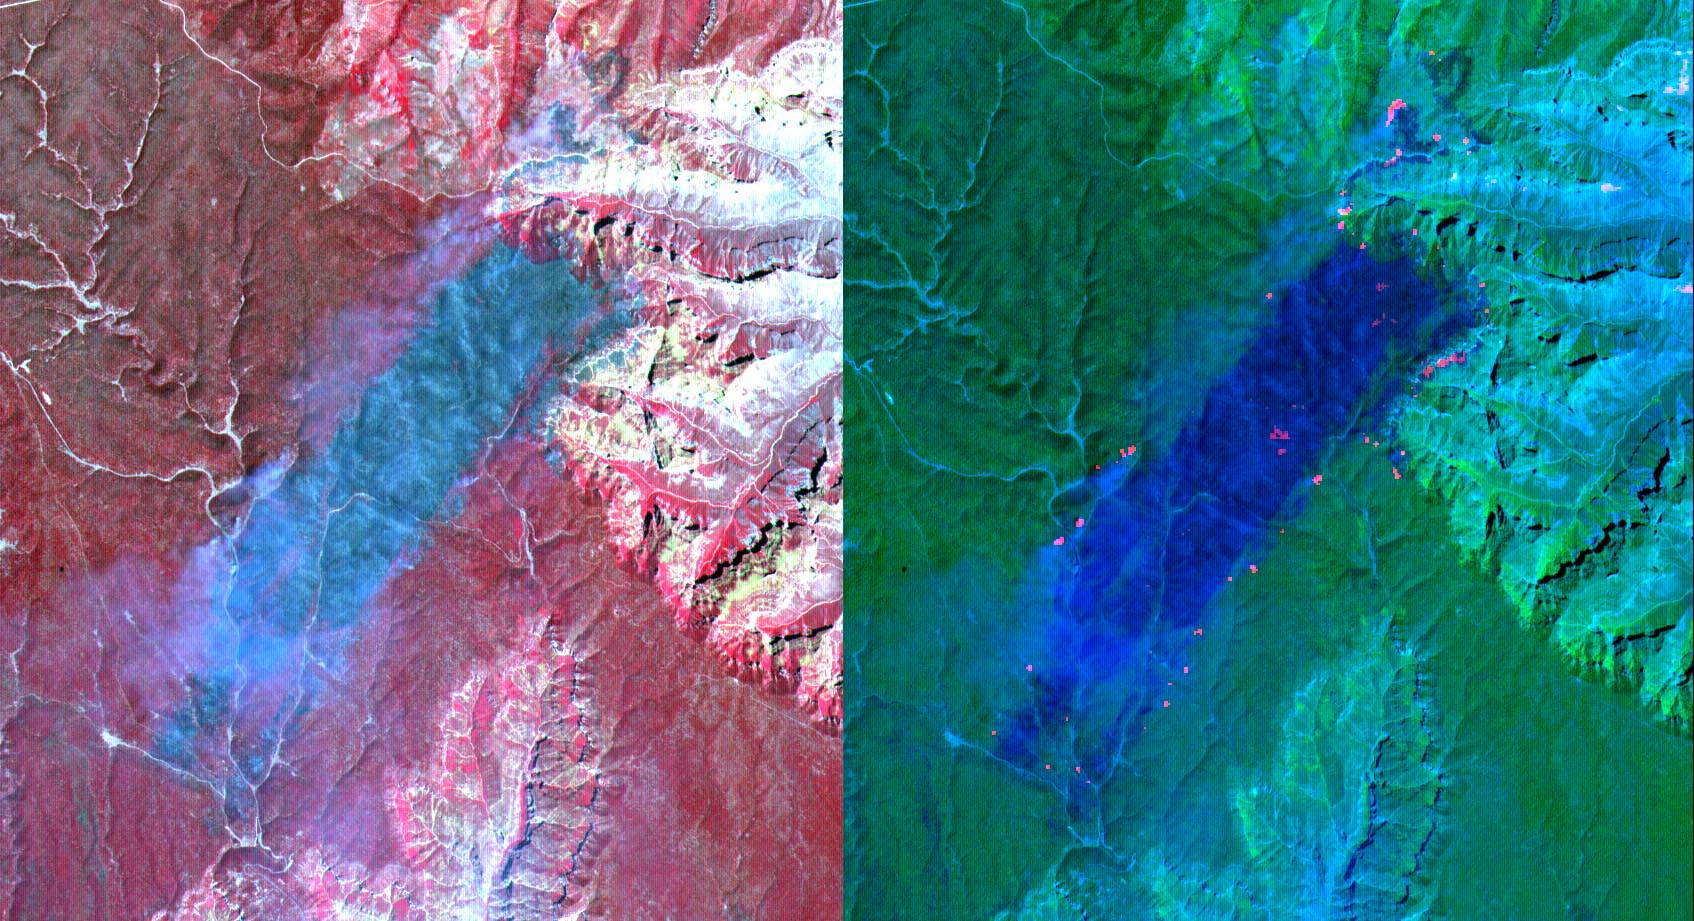

Arizona Forest Fire

These ASTER images cover an area of 11 x 14 km on the north rim of the Grand Canyon, Arizona, and were acquired May 12, 2000. The left image displays bands 3,2,1 in RGB, displaying vegetation as red. The large dark area is burned forest, and small smoke plumes can be seen at the edges where active fires are burning. The right display substitutes SWIR band 8 for band 3. The bright red spots are the active fires, visible because the SWIR wavelength region has the capability to penetrate through the smoke. This image is located at 35.9 degrees north latitude and 113.4 degrees west longitude.

The U.S. science team is located at NASA’s Jet Propulsion Laboratory, Pasadena, Calif. The Terra mission is part of NASA’s Science Mission Directorate.

Credit: NASA/GSFC/METI/ERSDAC/JAROS, and U.S./Japan ASTER Science Team